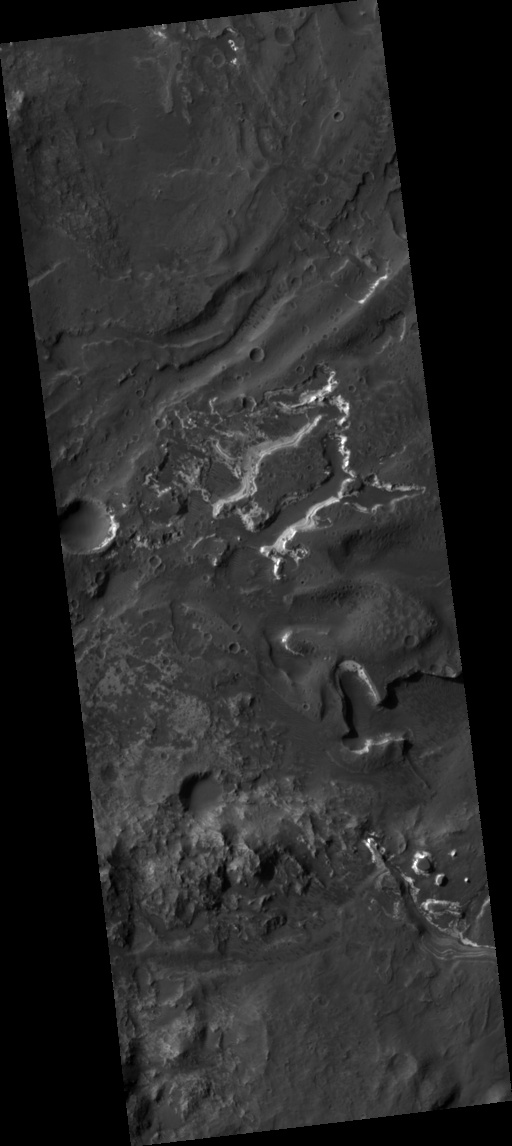

Holden Crater Megabreccia: A Telltale Sign of a Sudden and Violent Event

Figure 1

This HiRISE image covers the southwest portion of the terraces and floor of Holden Crater situated in southwest Margaritifer Terra. The HiRISE sub-frame (figure 1) shows the most clearly-evident image of a megabreccia on Mars. Breccia is a rock typically consisting of rock fragments of various sizes and shapes that have been broken, tumbled and cemented together in sudden geologic event (e.g., a landslide, a flashflood or even an impact-cratering event). If it were not for the dark sandy dunes dispersed through out the sub-image, this image could easily fool an expert into thinking that this image is actually a photograph of a hand sample of an impact breccia. The prefix “mega” implies that the breccia in the sub-image consists of clasts, or rock fragments, that are typically larger than a large house or a building. The rectangular megaclast near the center of the image is a colossal 50 x 25 meters (~150 X 75 feet). As mentioned in the transition image caption for Holden crater (TRA_000861_1530), the crater likely experienced extensive modification by running water, which is supported by observations of drainage and deposition into the crater from a large channel (Uzboi Valles) breaching Holden’s southwest rim. While it is possible that the megabreccia formed from a catastrophic release of water into the crater, a more likely possibility is that it formed from the impact that created the approx. 150 km-in-diameter Holden crater. Popigai Crater, a terrestrial crater of half the size of Holden, possesses a similar occurrence of megabreccia with a similar range in megaclast size to the Holden crater example. An impact-generated megabreccia deposit, as observed in terrestrial craters, typically lies beneath the crater floor, so the exhumation of the megabreccia may be the result of down-cutting and erosion of water that once flowed through Uzboi Valles.

Image PSP_001666_1530 was taken by the High Resolution Imaging Science Experiment (HiRISE) camera onboard the Mars Reconnaissance Orbiter spacecraft on December 4, 2006. The complete image is centered at -26.8 degrees latitude, 325.3 degrees East longitude. The range to the target site was 260.1 km (162.6 miles). At this distance the image scale is 26.0 cm/pixel (with 1 x 1 binning) so objects ~78 cm across are resolved. The image shown here [below] has been map-projected to 25 cm/pixel and north is up. The image was taken at a local Mars time of 3:41 PM and the scene is illuminated from the west with a solar incidence angle of 68 degrees, thus the sun was about 22 degrees above the horizon. At a solar longitude of 145.1 degrees, the season on Mars is Northern Summer.

NASA’s Jet Propulsion Laboratory, a division of the California Institute of Technology in Pasadena, manages the Mars Reconnaissance Orbiter for NASA’s Science Mission Directorate, Washington. Lockheed Martin Space Systems, Denver, is the prime contractor for the project and built the spacecraft. The High Resolution Imaging Science Experiment is operated by the University of Arizona, Tucson, and the instrument was built by Ball Aerospace and Technology Corp., Boulder, Colo.

Credit: NASA/JPL/Univ. of Arizona